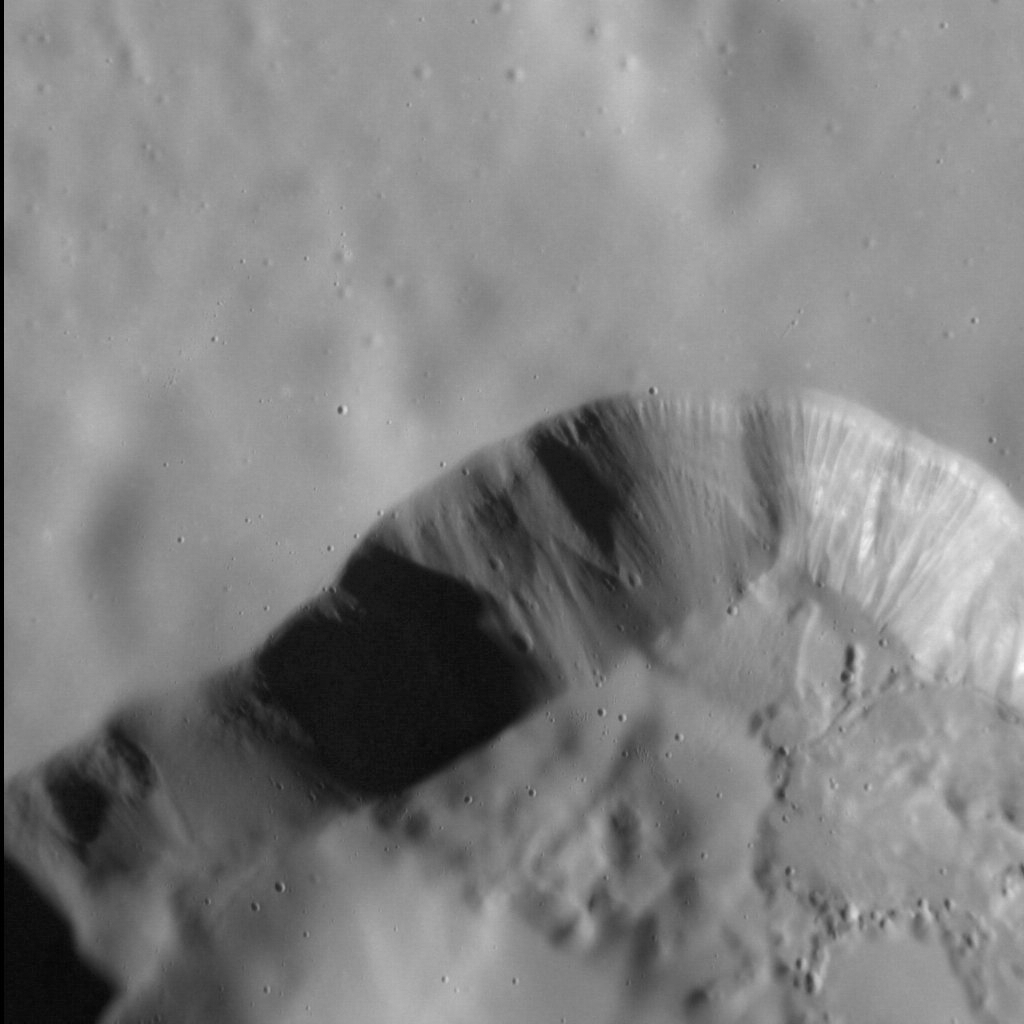

Silky Smooth

We have seen this distinctive, irregular depression before — in 2009 and again last year — but never at this resolution.

The depression differs considerably from impact craters (it has no raised rim and an outline that is far from circular), and is surrounded by a smooth, velvety texture. Interpreted by scientists as a volcanic vent, the smooth texture is actually a blanket of very fine particles of lava that were ejected explosively from the vent in a pyroclastic eruption. Striations in the walls of the vent are visible in this image, as are very small impact craters that post-date the vent’s formation.

This image was acquired as a high-resolution targeted observation. Targeted observations are images of a small area on Mercury’s surface at resolutions much higher than the 200-meter/pixel morphology base map. It is not possible to cover all of Mercury’s surface at this high resolution, but typically several areas of high scientific interest are imaged in this mode each week.

Date acquired: February 13, 2013
Image Mission Elapsed Time (MET): 3843866
Image ID: 3567175
Instrument: Narrow Angle Camera (NAC) of the Mercury Dual Imaging System (MDIS)
Center Latitude: 36.1°
Center Longitude: 63.8° E
Resolution: 26 meters/pixel
Scale: The field of view in this image is approximately 25 km (16 mi.) across
Incidence Angle: 68.6°
Emission Angle: 11.9°
Phase Angle: 80.4°
(North is up in this image.)

The MESSENGER spacecraft is the first ever to orbit the planet Mercury, and the spacecraft’s seven scientific instruments and radio science investigation are unraveling the history and evolution of the Solar System’s innermost planet. MESSENGER acquired over 150,000 images and extensive other data sets. MESSENGER is capable of continuing orbital operations until early 2015.

For information regarding the use of images, see the MESSENGER image use policy.

Credit: NASA/Johns Hopkins University Applied Physics Laboratory/Carnegie Institution of Washington